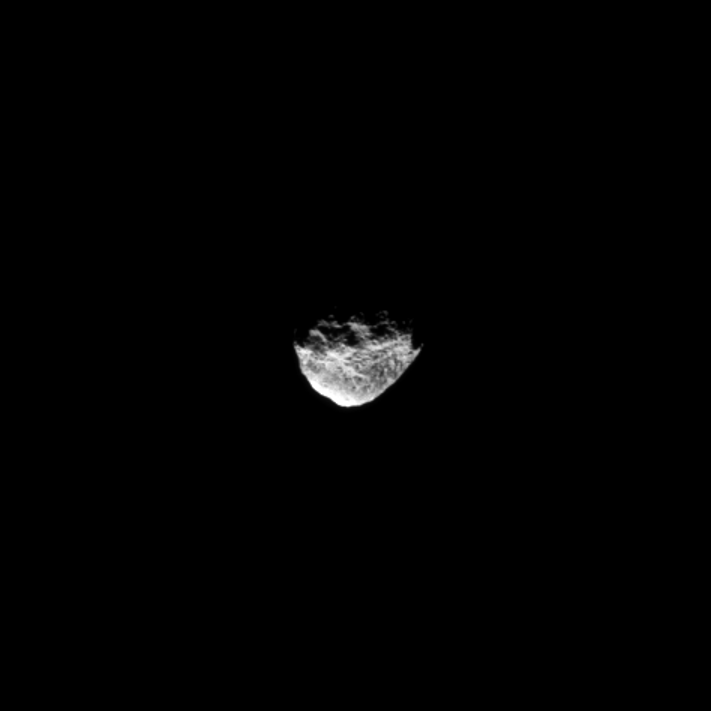

Distant Hyperion

The Cassini spacecraft gazes at Saturn’s far-off moon Hyperion.

This view was obtained at a distance of approximately 324,000 miles (521,000 kilometers) from Hyperion and at a Sun-Hyperion-spacecraft, or phase, angle of 90 degrees. Hyperion (168 miles, or 270 kilometers across) has an irregular shape, and it tumbles through its orbit: that is, it does not spin at a constant rate or in a constant orientation. (A standard reference latitude-longitude system has not yet been devised for this moon.) See PIA06243 and PIA07761 to learn more and to watch a movie.

The image was taken in visible light with the Cassini spacecraft narrow-angle camera on Jan. 25, 2012. Scale in the original image was 2 miles (3 kilometers) per pixel. The image was contrast enhanced and magnified by a factor of 1.5 to enhance the visibility of surface features.

The Cassini-Huygens mission is a cooperative project of NASA, the European Space Agency and the Italian Space Agency. The Jet Propulsion Laboratory, a division of the California Institute of Technology in Pasadena, manages the mission for NASA’s Science Mission Directorate, Washington, D.C. The Cassini orbiter and its two onboard cameras were designed, developed and assembled at JPL. The imaging operations center is based at the Space Science Institute in Boulder, Colo.

Credit: NASA/JPL-Caltech/Space Science Institute